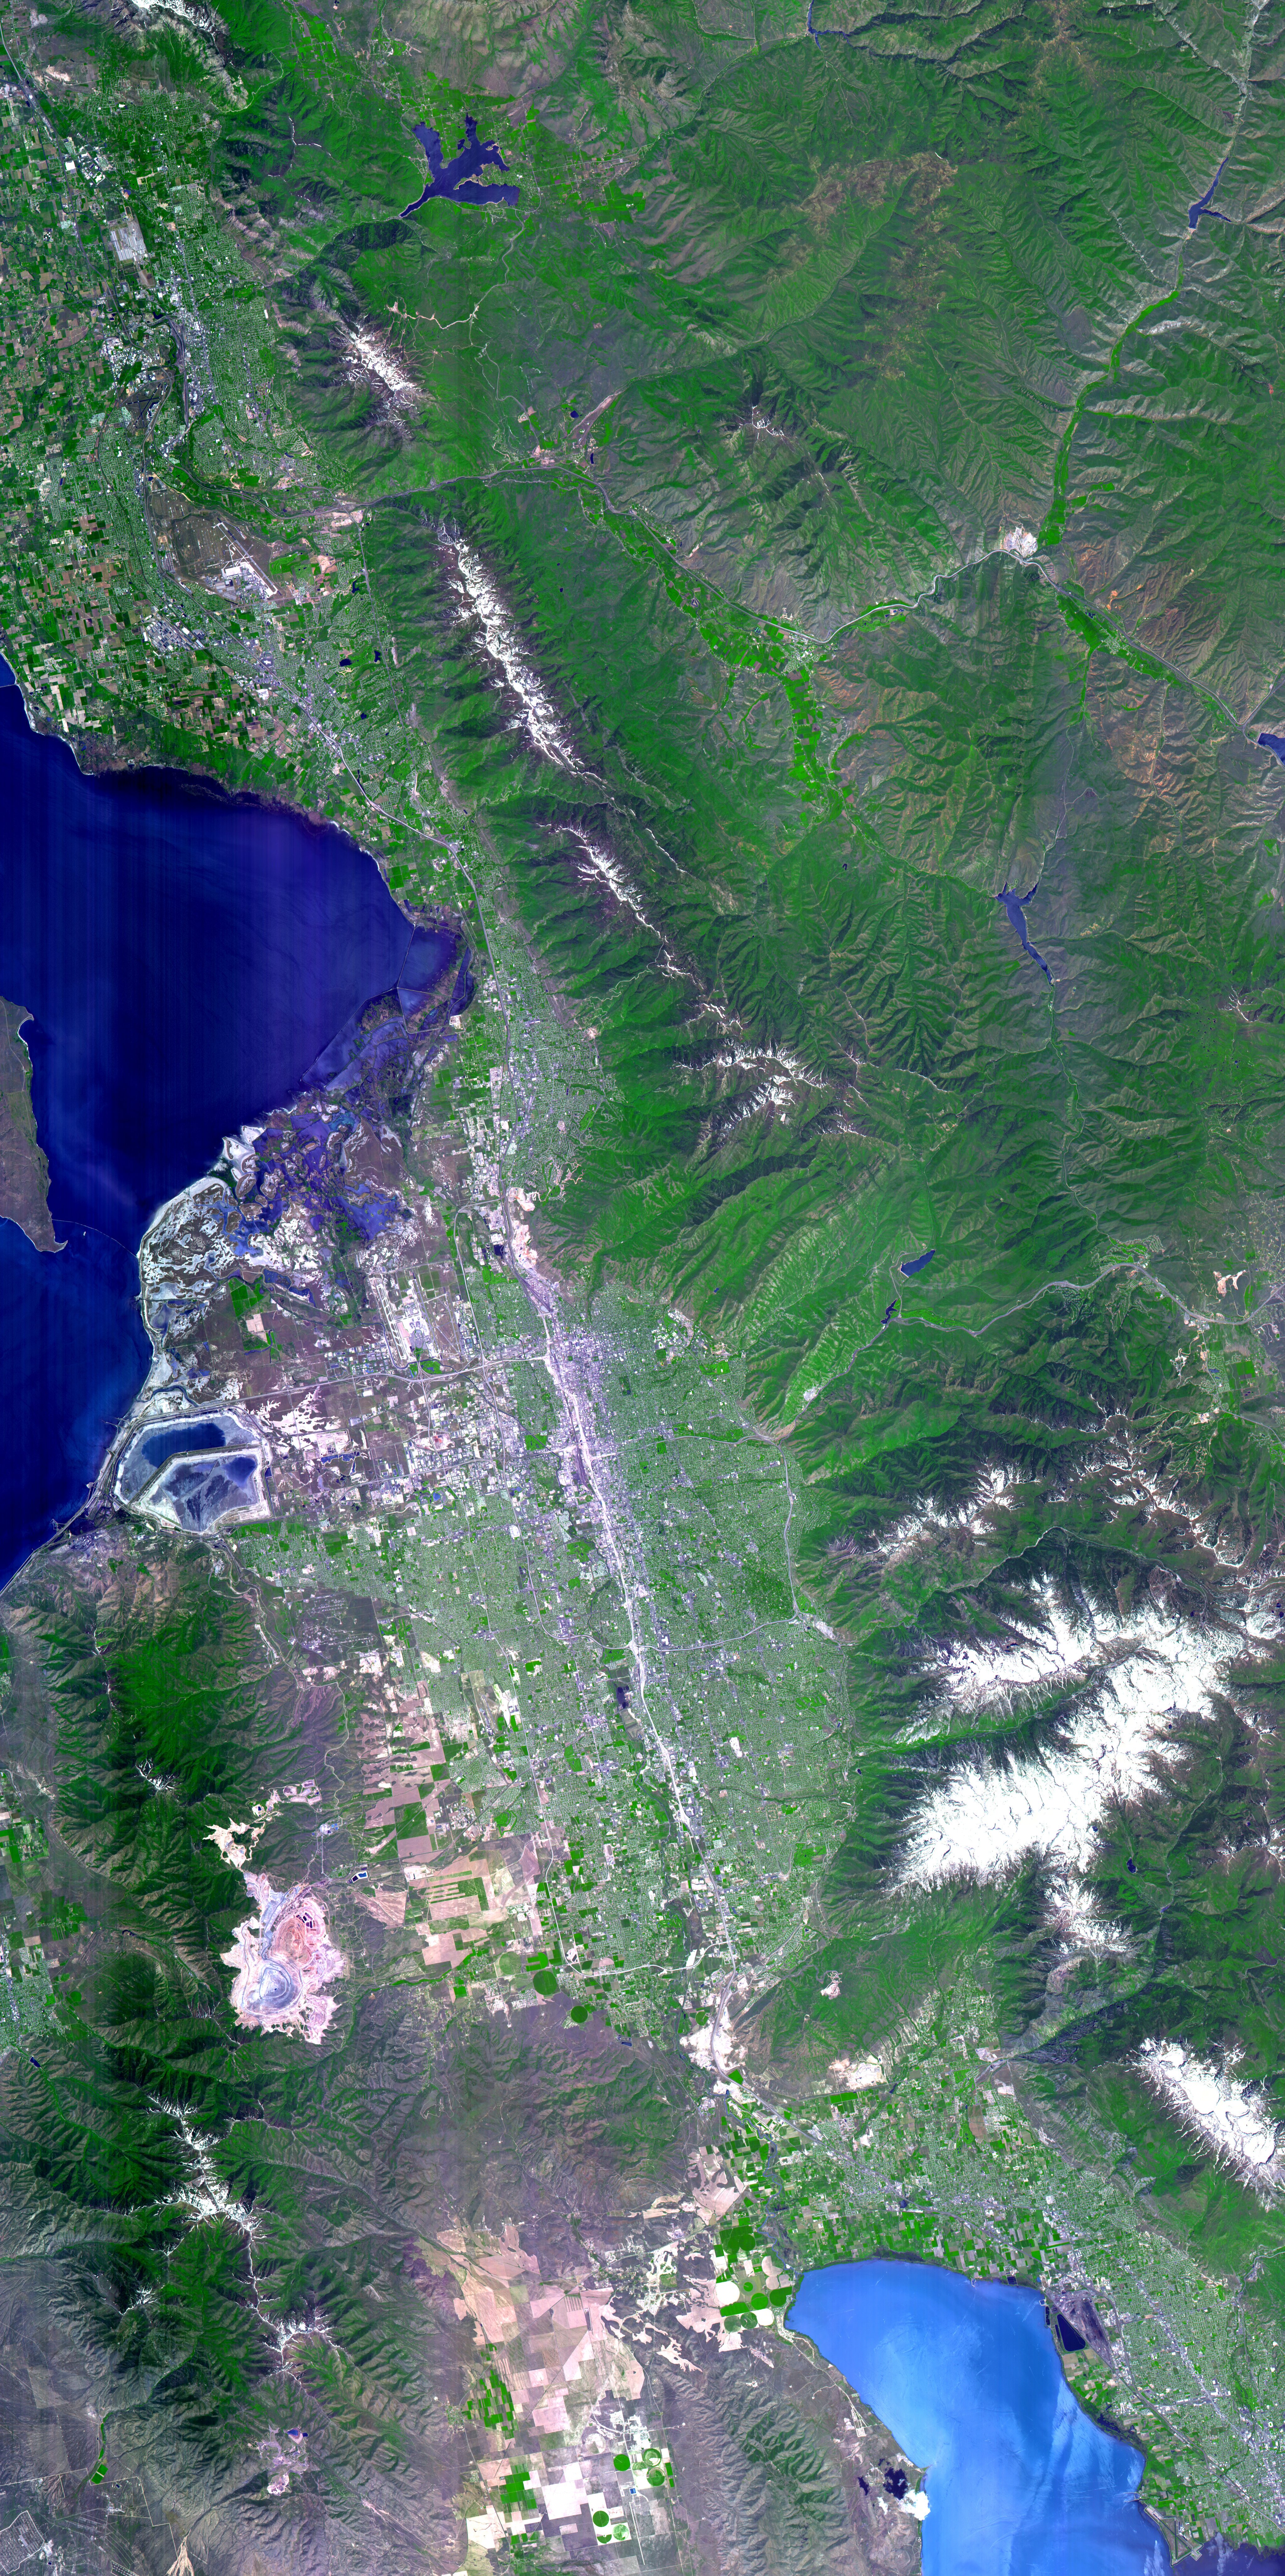

Salt Lake City, Utah

The 2002 Winter Olympics are hosted by Salt Lake City at several venues within the city, in nearby cities, and within the adjacent Wasatch Mountains. This simulated natural color image presents a late spring view of north central Utah that includes all of the Olympic sites. The image extends from Ogden in the north, to Provo in the south; and includes the snow-capped Wasatch Mountains and the eastern part of the Great Salt Lake.

This image was acquired on May 28, 2000 by the Advanced Spaceborne Thermal Emission and Reflection Radiometer (ASTER) on NASA’s Terra satellite. With its 14 spectral bands from the visible to the thermal infrared wavelength region, and its high spatial resolution of 15 to 90 meters (about 50 to 300 feet), ASTER will image Earth for the next 6 years to map and monitor the changing surface of our planet.

ASTER is one of five Earth-observing instruments launched December 18, 1999, on NASA’s Terra satellite. The instrument was built by Japan’s Ministry of Economy, Trade and Industry. A joint U.S./Japan science team is responsible for validation and calibration of the instrument and the data products. Dr. Anne Kahle at NASA’s Jet Propulsion Laboratory, Pasadena, California, is the U.S. Science team leader; Bjorn Eng of JPL is the project manager. ASTER is the only high resolution imaging sensor on Terra. The Terra mission is part of NASA’s Earth Science Enterprise, a long-term research and technology program designed to examine Earth’s land, oceans, atmosphere, ice and life as a total integrated system.

The broad spectral coverage and high spectral resolution of ASTER will provide scientists in numerous disciplines with critical information for surface mapping, and monitoring dynamic conditions and temporal change. Example applications are: monitoring glacial advances and retreats; monitoring potentially active volcanoes; identifying crop stress; determining cloud morphology and physical properties; wetlands evaluation; thermal pollution monitoring; coral reef degradation; surface temperature mapping of soils and geology; and measuring surface heat balance.

Size: 63.5 x 123.3 km (38.1 x 74 miles)
Location: 40.7 deg. North lat., 111.9 deg. West long.
Orientation: North at top
Image Data: ASTER bands 1,2, and 3.
Original Data Resolution: 15 m
Date Acquired: May 28, 2000

Credit: NASA/GSFC/METI/ERSDAC/JAROS, and U.S./Japan ASTER Science Team